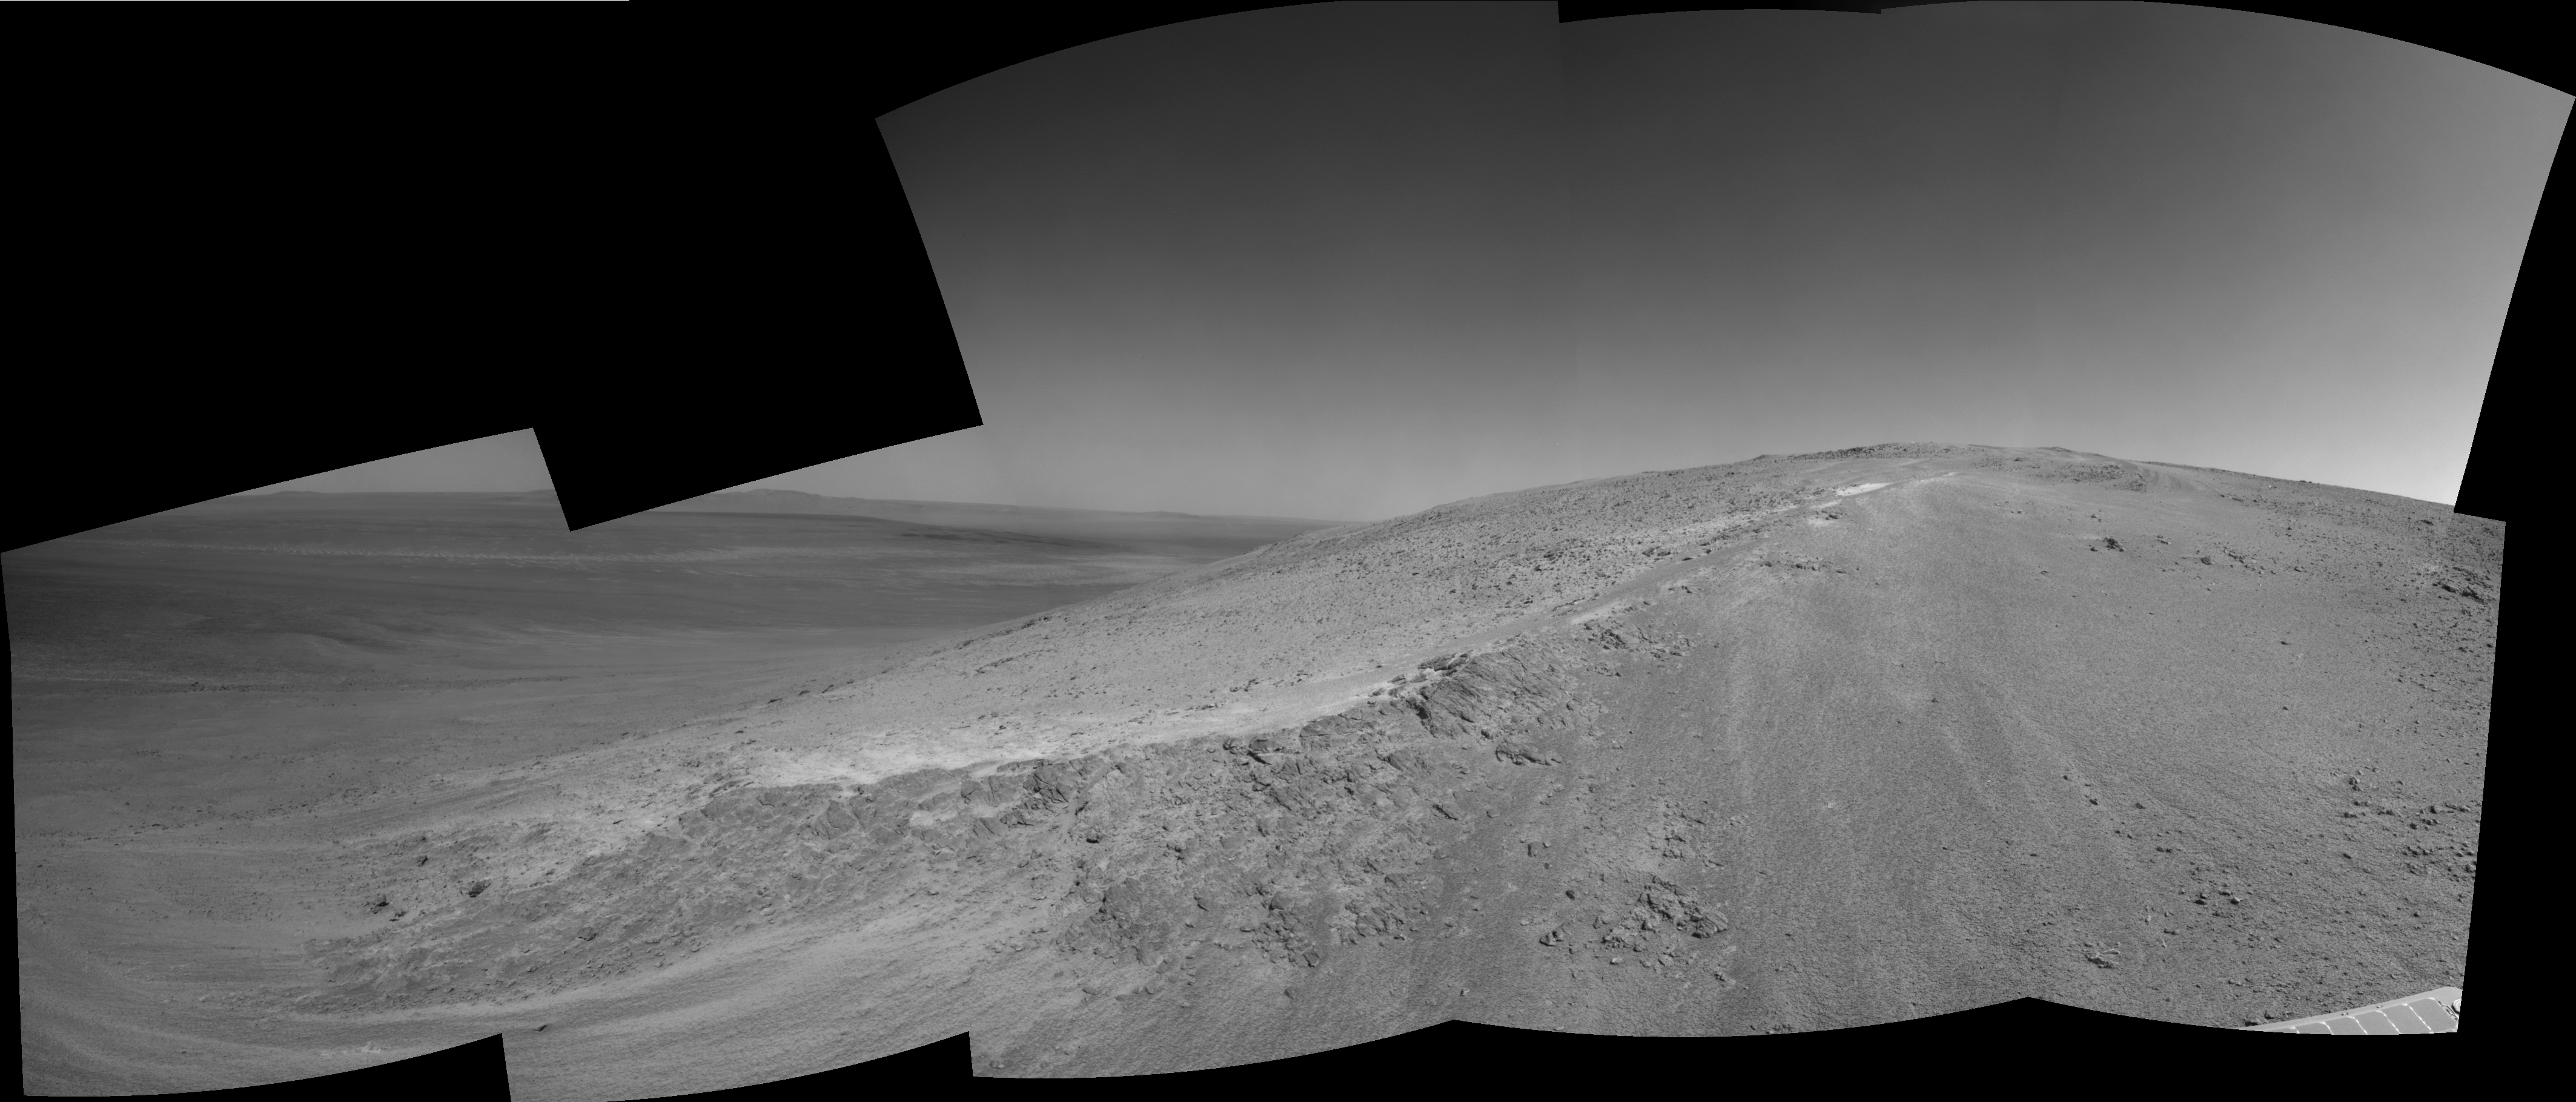

Opportunity’s View Climbing ‘Murray Ridge’

This image shows the lower reaches of “Murray Ridge,” on the rim of Endeavour Crater, Mars, as viewed by NASA’s Mars Exploration Rover, Opportunity. The individual images that were used to create it were acquired on sol 3466 of Opportunity’s mission (Oct. 24, 2013) using the rover’s navigation camera (Navcam).

The ridge is part of the rim of Endeavour Crater and has been identified by Opportunity’s science team as an important site for scientific exploration. The ridge is informally named to honor the late Bruce Murray, who made fundamental advances in Mars science and who led NASA’s Jet Propulsion Laboratory through a period of great challenge and achievement.

Credit: NASA/JPL-Caltech